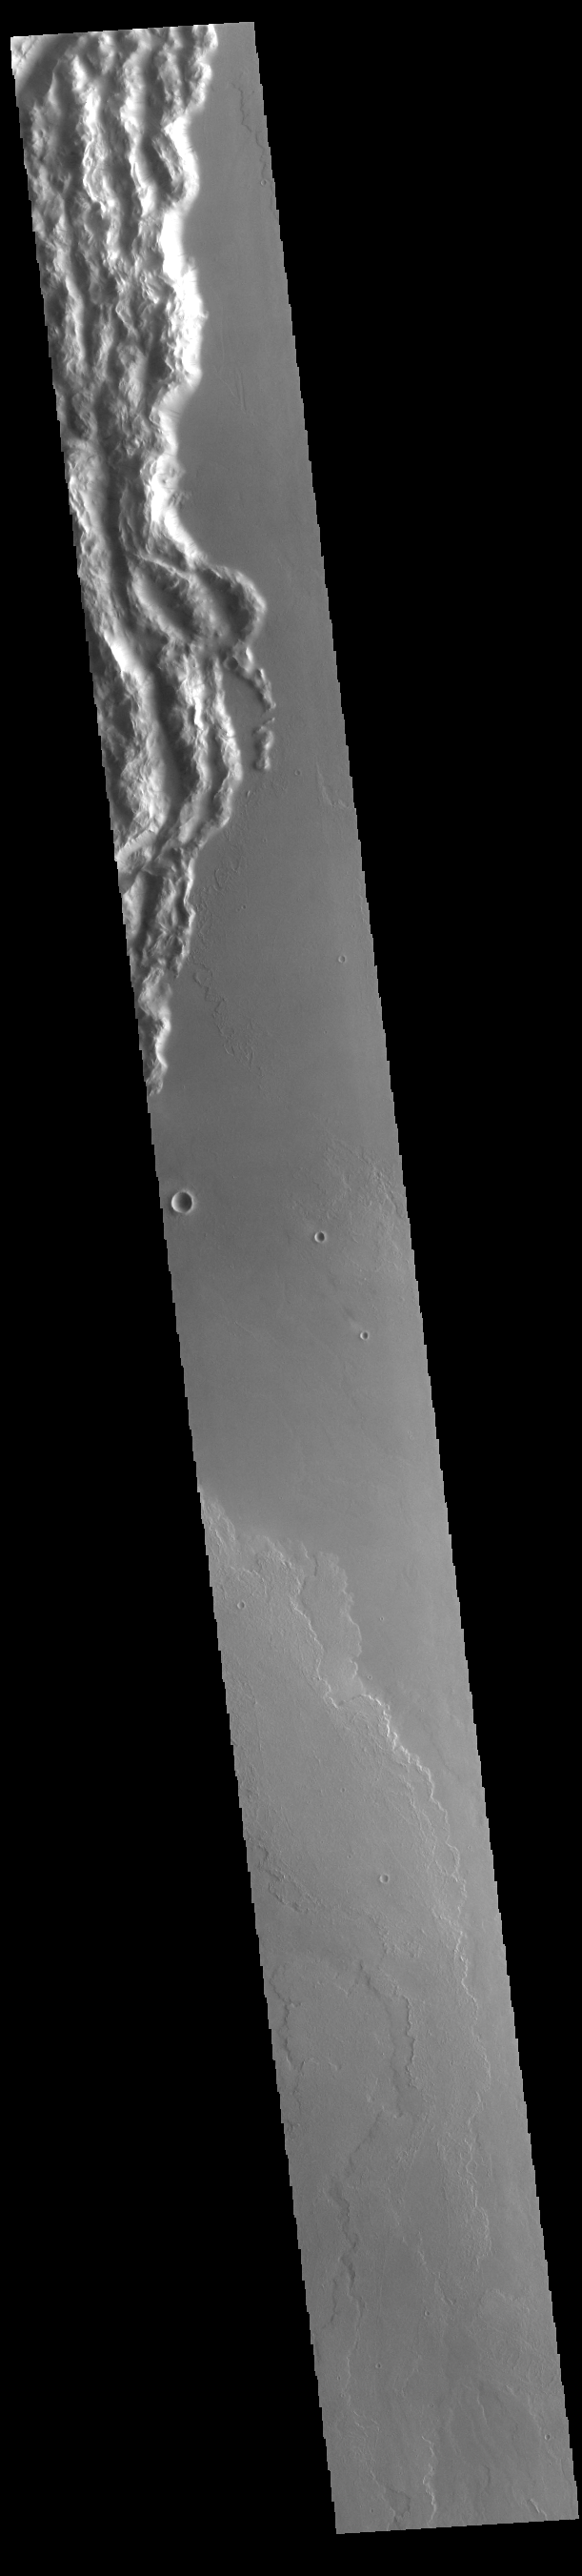

Cyane Sulci

Today’s VIS image shows a portion of Cyane Sulci. Located to the northeast of Olympus Mons, Cyane Sulci is a complexly fractured region of material inundated on its margins by volcanic flows.

Credit: NASA/JPL-Caltech/ASU